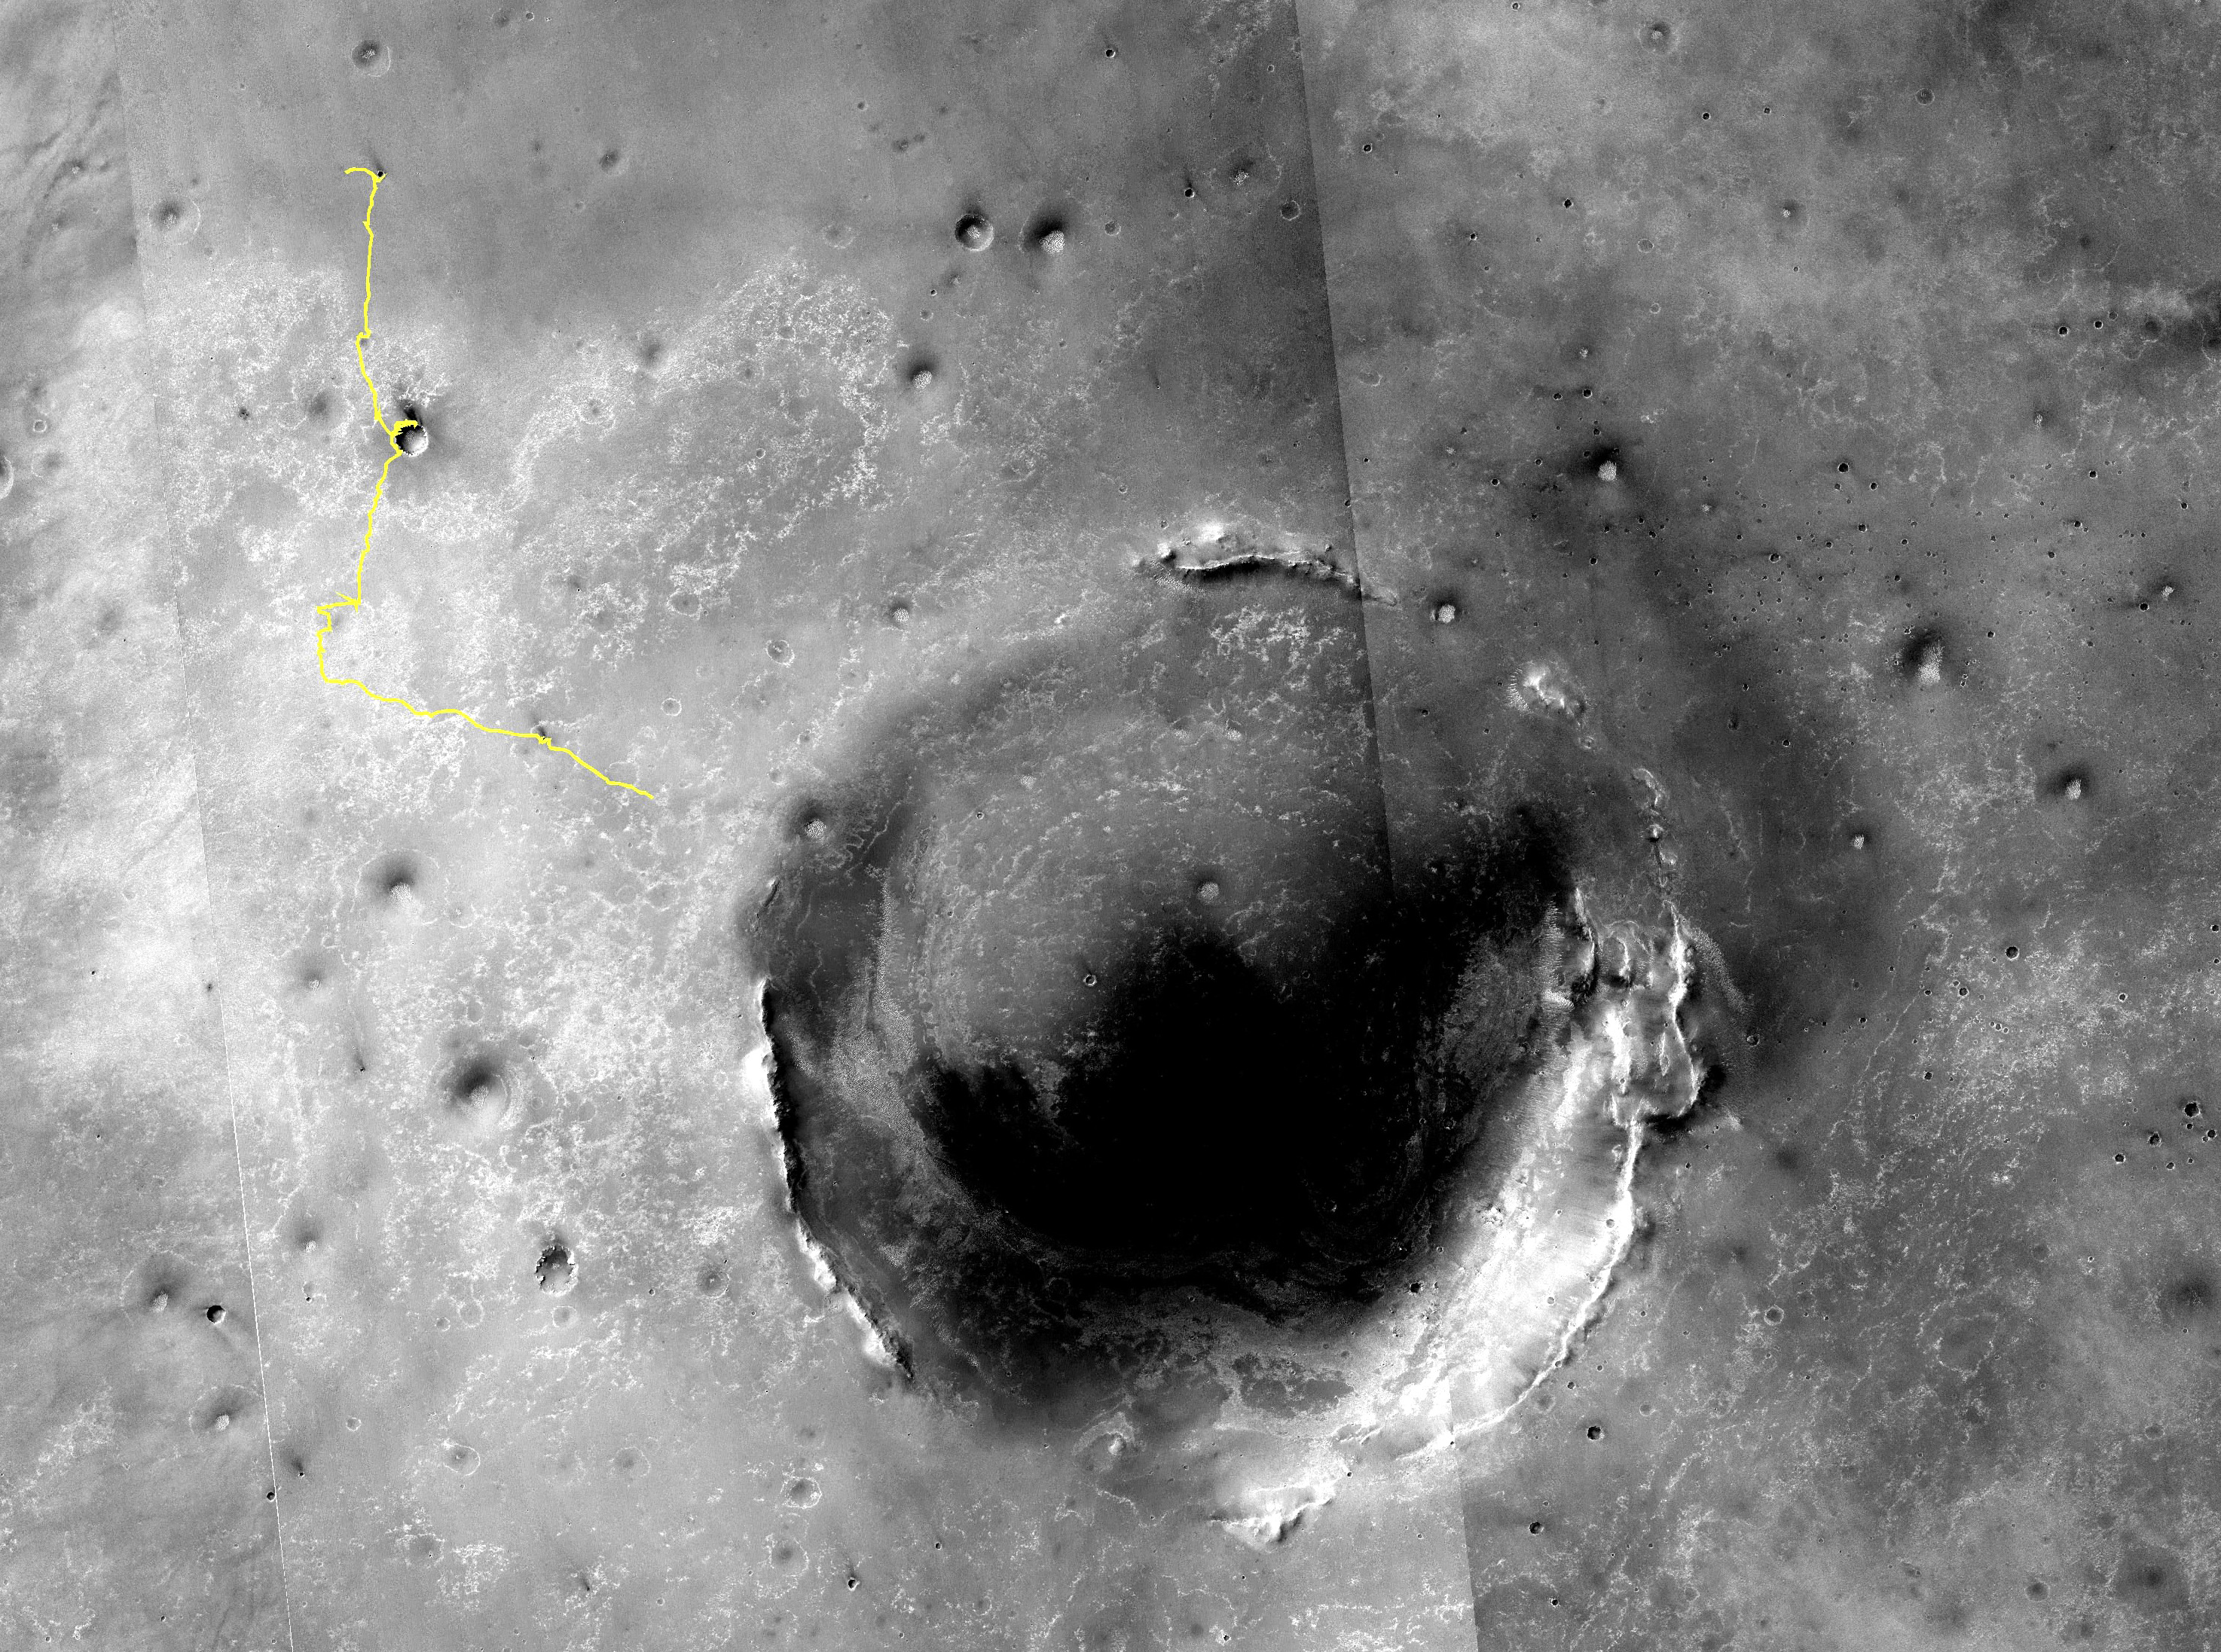

Eagle to Endeavour: Opportunity’s Path, Sol 2609

Annotated Image

The yellow line on this map shows where NASA’s Mars Rover Opportunity has driven from the place where it landed in January 2004 — inside Eagle crater, at the upper left end of the track — to a point about 2.2 miles (3.5 kilometers) away from reaching the rim of Endeavour crater.

Endeavour crater has been the rover team’s destination for Opportunity since the rover finished exploring Victoria crater in August 2008. Endeavour, with a diameter of about 14 miles (22 kilometers), offers access to older geological deposits than any Opportunity has seen before.

In honor of Opportunity’s rover twin, the team has chosen “Spirit Point” as the informal name for the site on Endeavour’s rim targeted for Opportunity’s arrival at Endeavour. Spirit, which worked halfway around Mars from Opportunity for more than six years, ended communication in March 2010.

Opportunity reached the point in its traverse indicated on this map on the 2,609th Martian day, or sol, of the rover’s work on Mars (May 27, 2011). By that sol, Opportunity had driven a total of 18.58 miles (29.9 kilometers). By Sol 2619 (June 6, 2011) it had driven an additional 0.19 mile (0.32 kilometer).

The western rim of Endeavour has a series of ridges. Spirit Point is the southern edge of a ridge called “Cape York.” Farther south on the rim, a ridge called “Cape Tribulation” offers exposures identified from orbit as clay minerals.

The base map is a mosaic of images from the Context Camera on NASA’s Mars Reconnaissance Orbiter. It is used by rover team member Larry Crumpler of the New Mexico Museum of Natural History and Science, Albuquerque, for showing the regional context of Opportunity’s traverse.

Opportunity and Spirit completed their three-month prime missions in April 2004 and continued operations in bonus extended missions. The Mars Reconnaissance Orbiter reached Mars in 2006, completed its prime mission in 2010, and is also working in an extended mission. NASA’s Jet Propulsion Laboratory, a division of the California Institute of Technology in Pasadena, manages the Mars Exploration Rover Project and the Mars Reconnaissance Orbiter for the NASA Science Mission Directorate, Washington. Malin Space Science Systems, San Diego, built and operates the orbiter’s Context Camera.

Credit: NASA/JPL-Caltech/MSSS